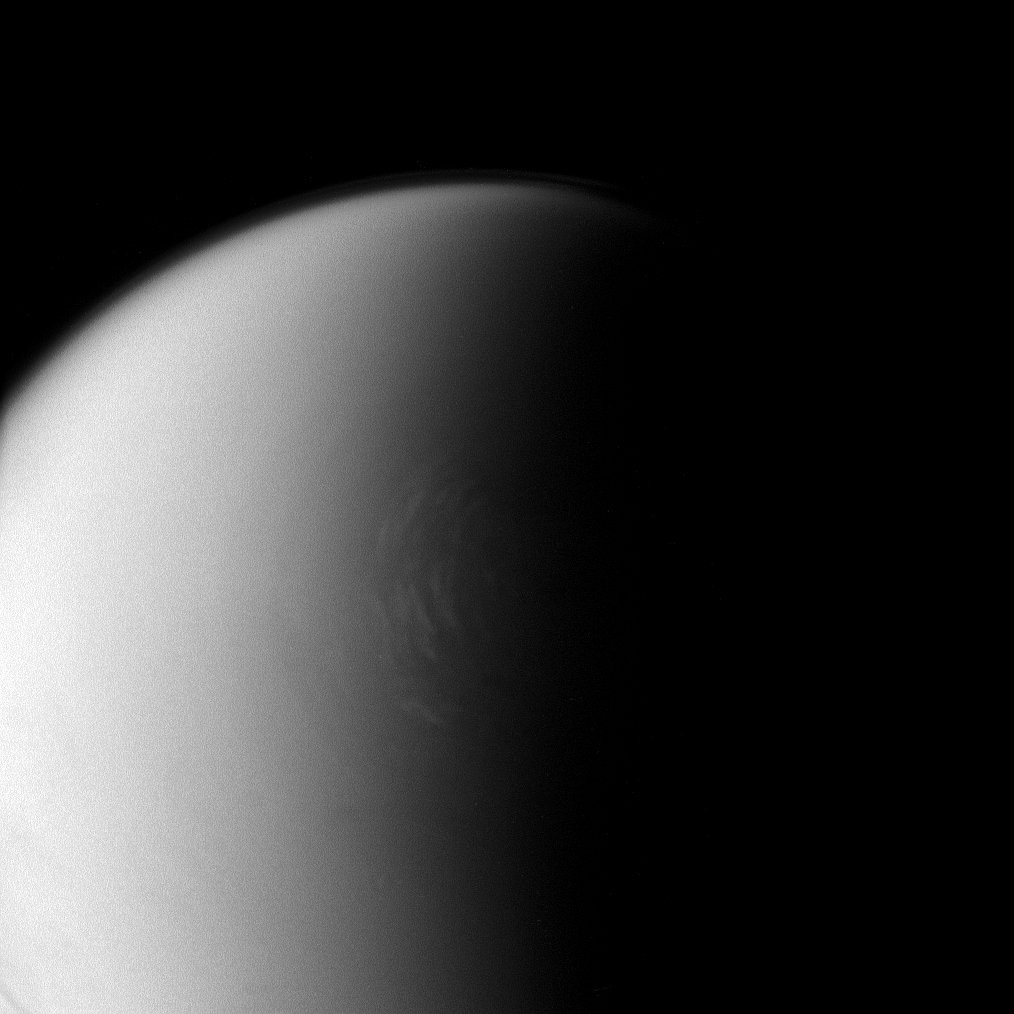

Polar Clouds on Titan

Frigid Titan continues to prove itself a remarkably complex and dynamic world. Here, bright clouds are seen encircling the moon’s north polar region.

The Cassini spacecraft has revealed the presence of great lakes and seas of liquid hydrocarbons on this part of Titan’s surface (see PIA08365 and PIA08930). An extended, high-altitude haze hovers above the limb of Titan (5,150 kilometers, or 3,200 miles across) at top of the image.

The image was taken with the Cassini spacecraft narrow-angle camera on April 26, 2008 using a spectral filter sensitive to wavelengths of infrared light centered at 938 nanometers. The view was acquired at a distance of approximately 786,000 kilometers (488,000 miles) from Titan. Image scale is 5 kilometers (3 miles) per pixel.

The Cassini-Huygens mission is a cooperative project of NASA, the European Space Agency and the Italian Space Agency. The Jet Propulsion Laboratory, a division of the California Institute of Technology in Pasadena, manages the mission for NASA’s Science Mission Directorate, Washington, D.C. The Cassini orbiter and its two onboard cameras were designed, developed and assembled at JPL. The imaging operations center is based at the Space Science Institute in Boulder, Colo.

Credit: NASA/JPL/Space Science Institute